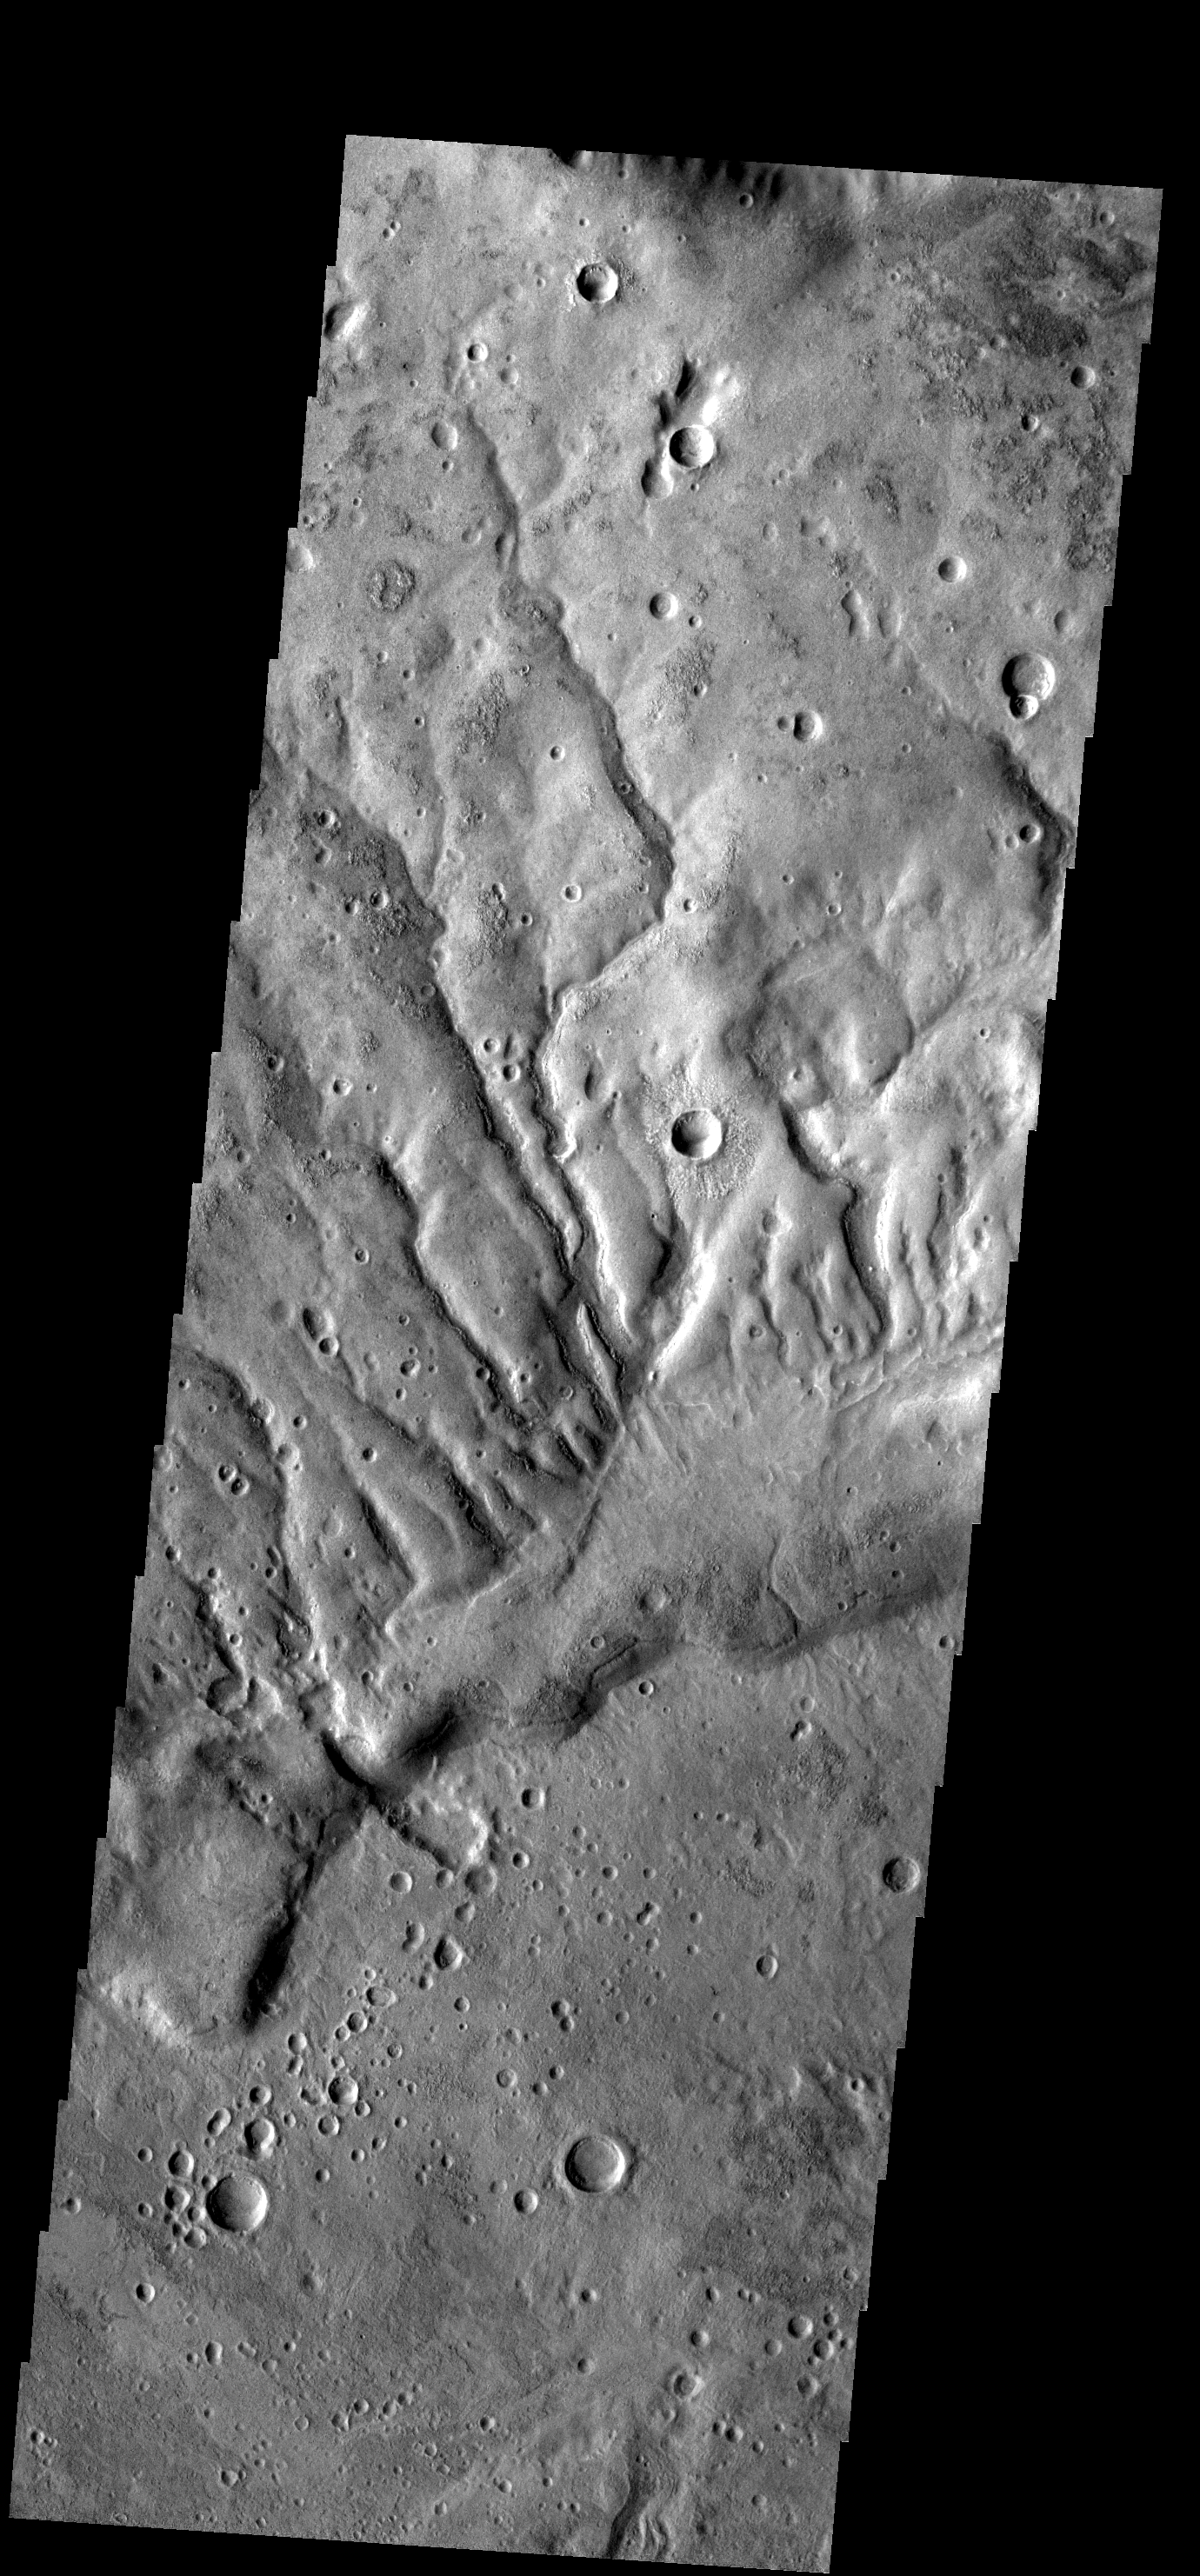

Dissected Surface

The dissected surface seen in this image is near Warrego Valles.

Image information: VIS instrument. Latitude -19.1N, Longitude 244.0E. 18 meter/pixel resolution.

Please see the THEMIS Data Citation Note for details on crediting THEMIS images.

Note: this THEMIS visual image has not been radiometrically nor geometrically calibrated for this preliminary release. An empirical correction has been performed to remove instrumental effects. A linear shift has been applied in the cross-track and down-track direction to approximate spacecraft and planetary motion. Fully calibrated and geometrically projected images will be released through the Planetary Data System in accordance with Project policies at a later time.

NASA’s Jet Propulsion Laboratory manages the 2001 Mars Odyssey mission for NASA’s Office of Space Science, Washington, D.C. The Thermal Emission Imaging System (THEMIS) was developed by Arizona State University, Tempe, in collaboration with Raytheon Santa Barbara Remote Sensing. The THEMIS investigation is led by Dr. Philip Christensen at Arizona State University. Lockheed Martin Astronautics, Denver, is the prime contractor for the Odyssey project, and developed and built the orbiter. Mission operations are conducted jointly from Lockheed Martin and from JPL, a division of the California Institute of Technology in Pasadena.

Credit: NASA/JPL/ASU